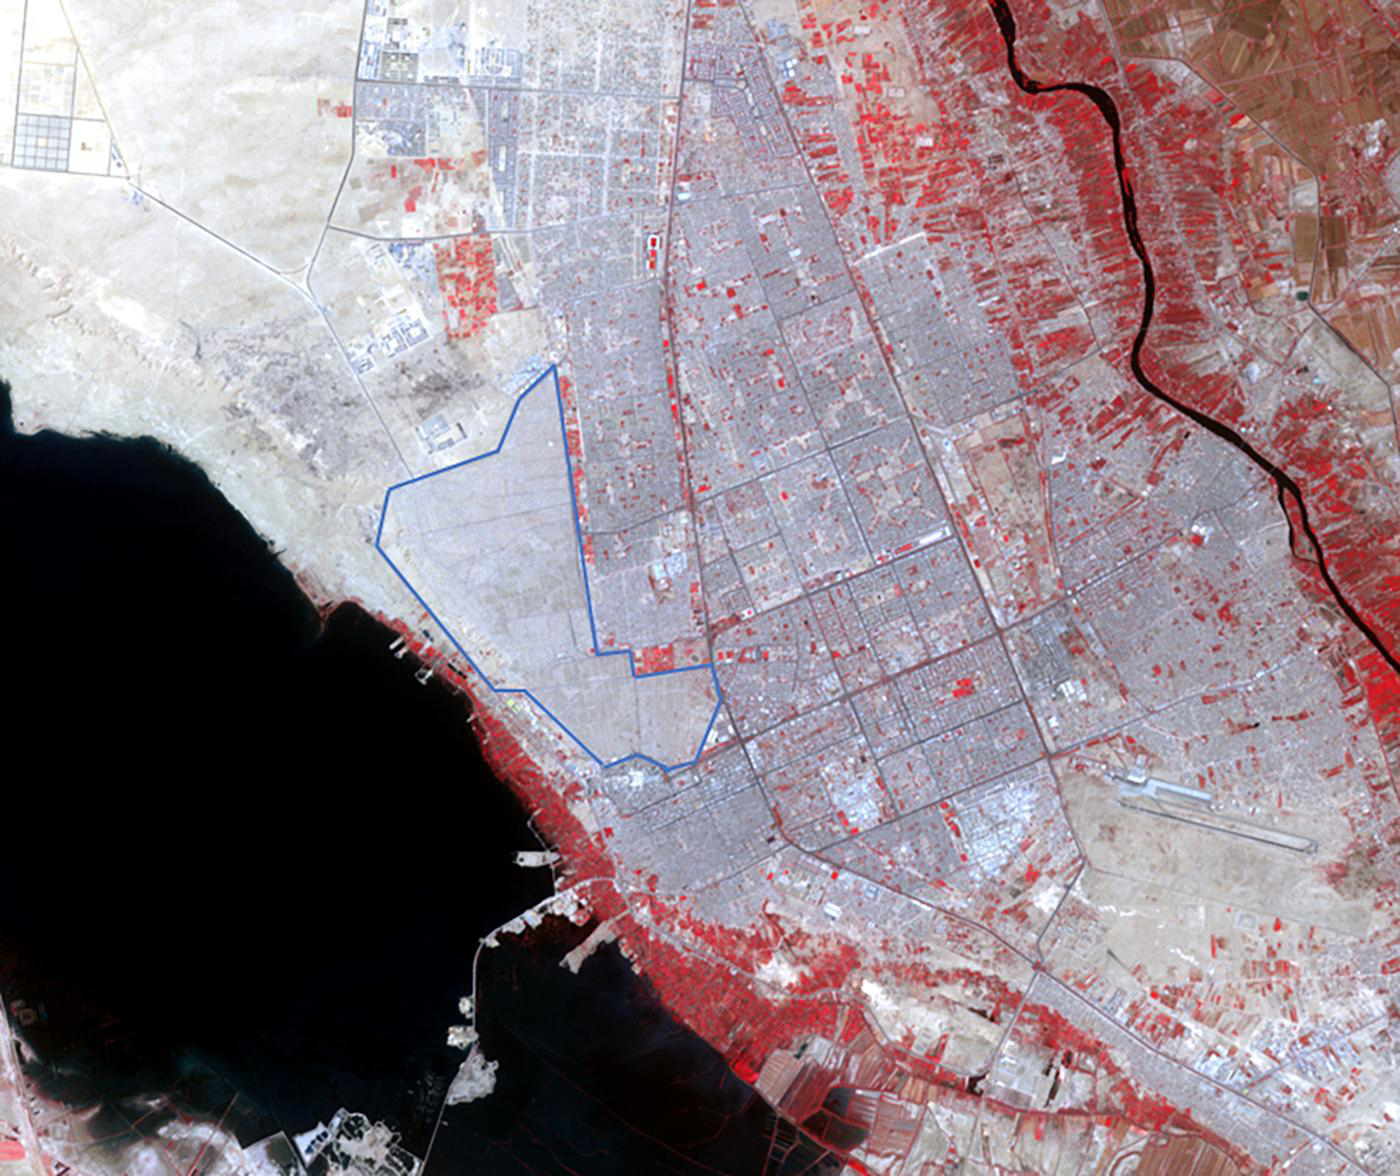

Najaf, Iraq

The world’s largest cemetery is located in the holy city of Najaf, Iraq, west of the Euphrates River, and along the Najaf Sea. The Wadi-al-Salam cemetery, Arabic for “Peace Valley”, covers an area of about 10 square kilometers, and has over 6 million graves. Daily burials have been going on for over 1400 years. The image was acquired May 5, 2021, covers an area of 18 by 21.5 km, and is located at 32 degrees north, 44.3 degrees east.

With its 14 spectral bands from the visible to the thermal infrared wavelength region and its high spatial resolution of about 50 to 300 feet (15 to 90 meters), ASTER images Earth to map and monitor the changing surface of our planet. ASTER is one of five Earth-observing instruments launched Dec. 18, 1999, on Terra. The instrument was built by Japan’s Ministry of Economy, Trade and Industry. A joint U.S./Japan science team is responsible for validation and calibration of the instrument and data products.

The broad spectral coverage and high spectral resolution of ASTER provides scientists in numerous disciplines with critical information for surface mapping and monitoring of dynamic conditions and temporal change. Example applications are monitoring glacial advances and retreats; monitoring potentially active volcanoes; identifying crop stress; determining cloud morphology and physical properties; wetlands evaluation; thermal pollution monitoring; coral reef degradation; surface temperature mapping of soils and geology; and measuring surface heat balance.

The U.S. science team is located at NASA’s Jet Propulsion Laboratory in Pasadena, Calif. The Terra mission is part of NASA’s Science Mission Directorate, Washington.

Credit: NASA/METI/AIST/Japan Space Systems, and U.S./Japan ASTER Science Team